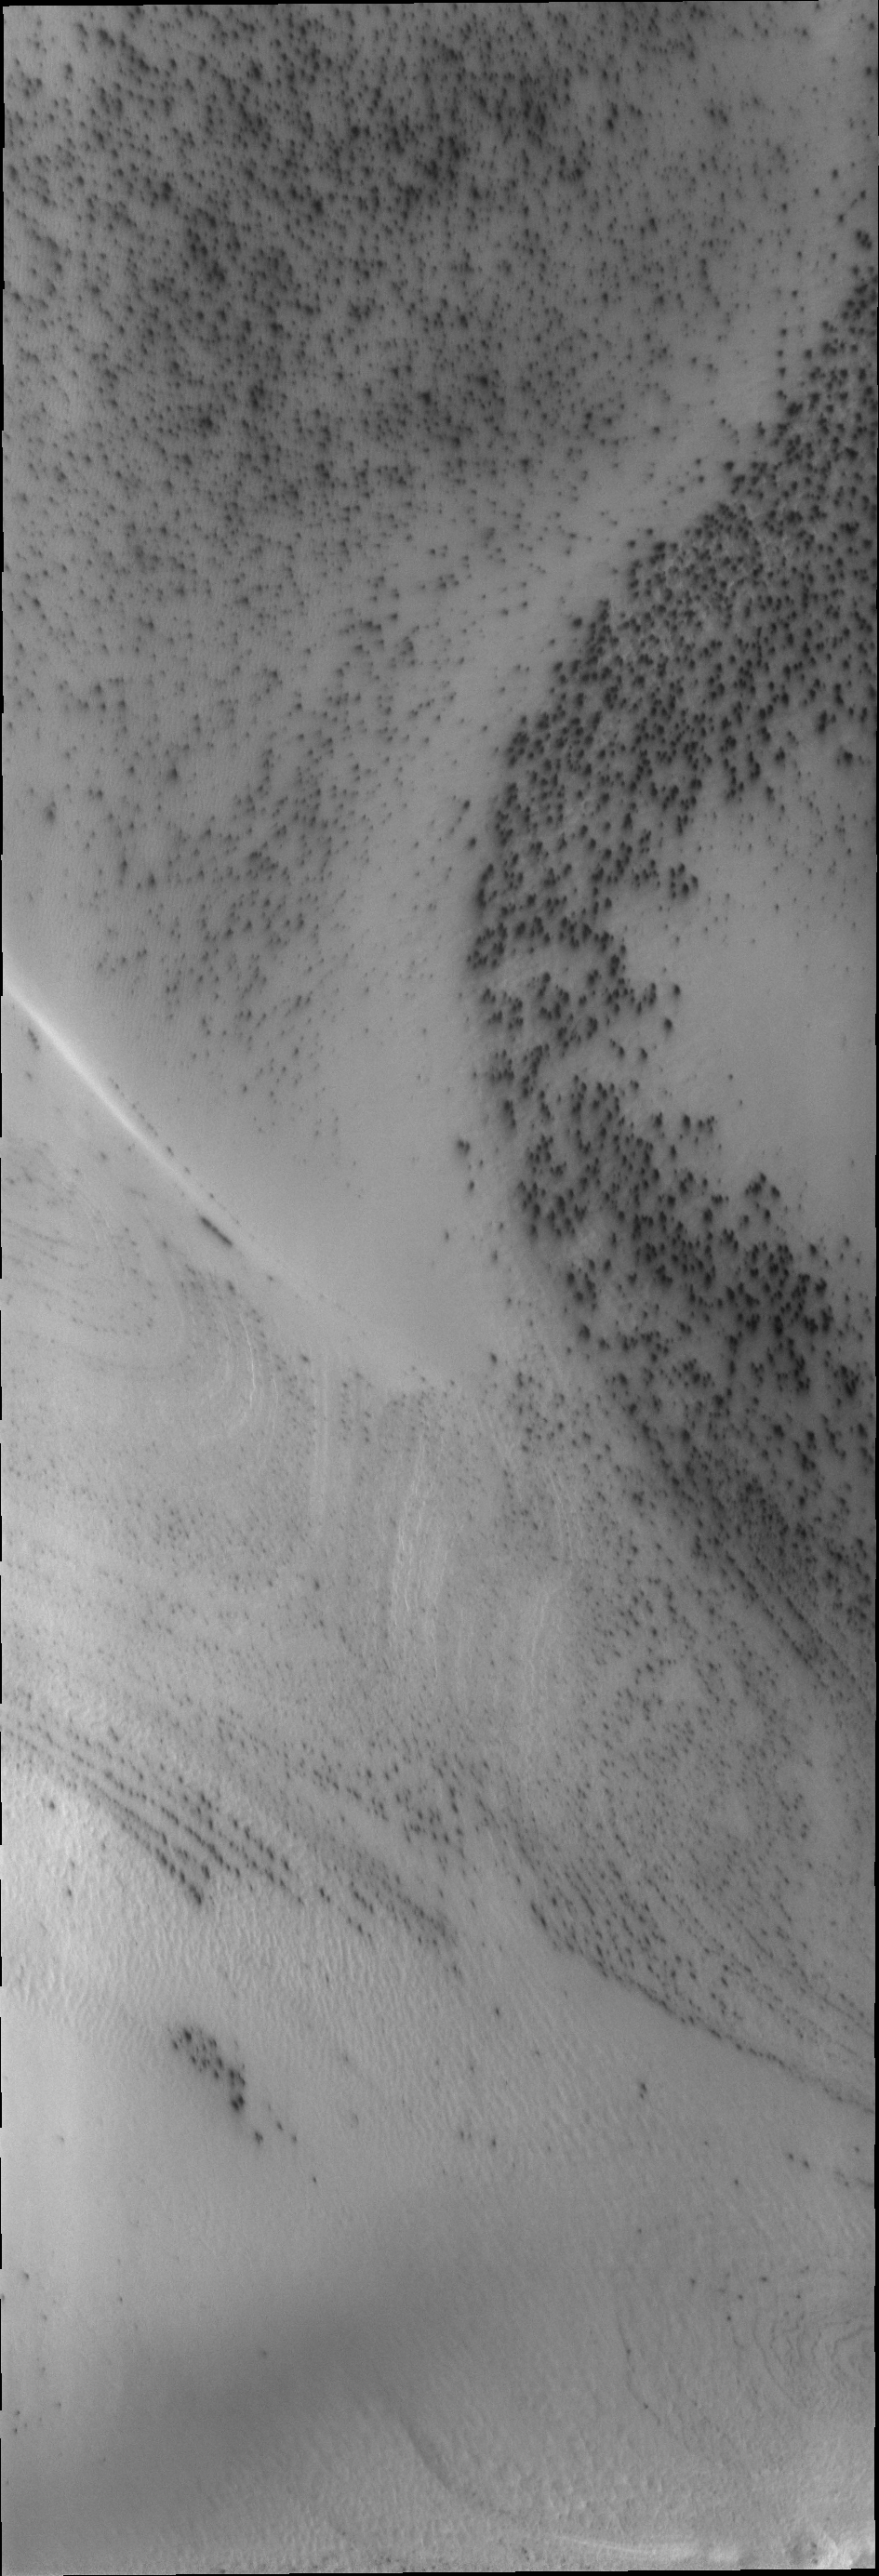

South Polar Spots

Dark spots appear on the south polar ice cap just after the sun starts to shine.

Credit: NASA/JPL/ASU